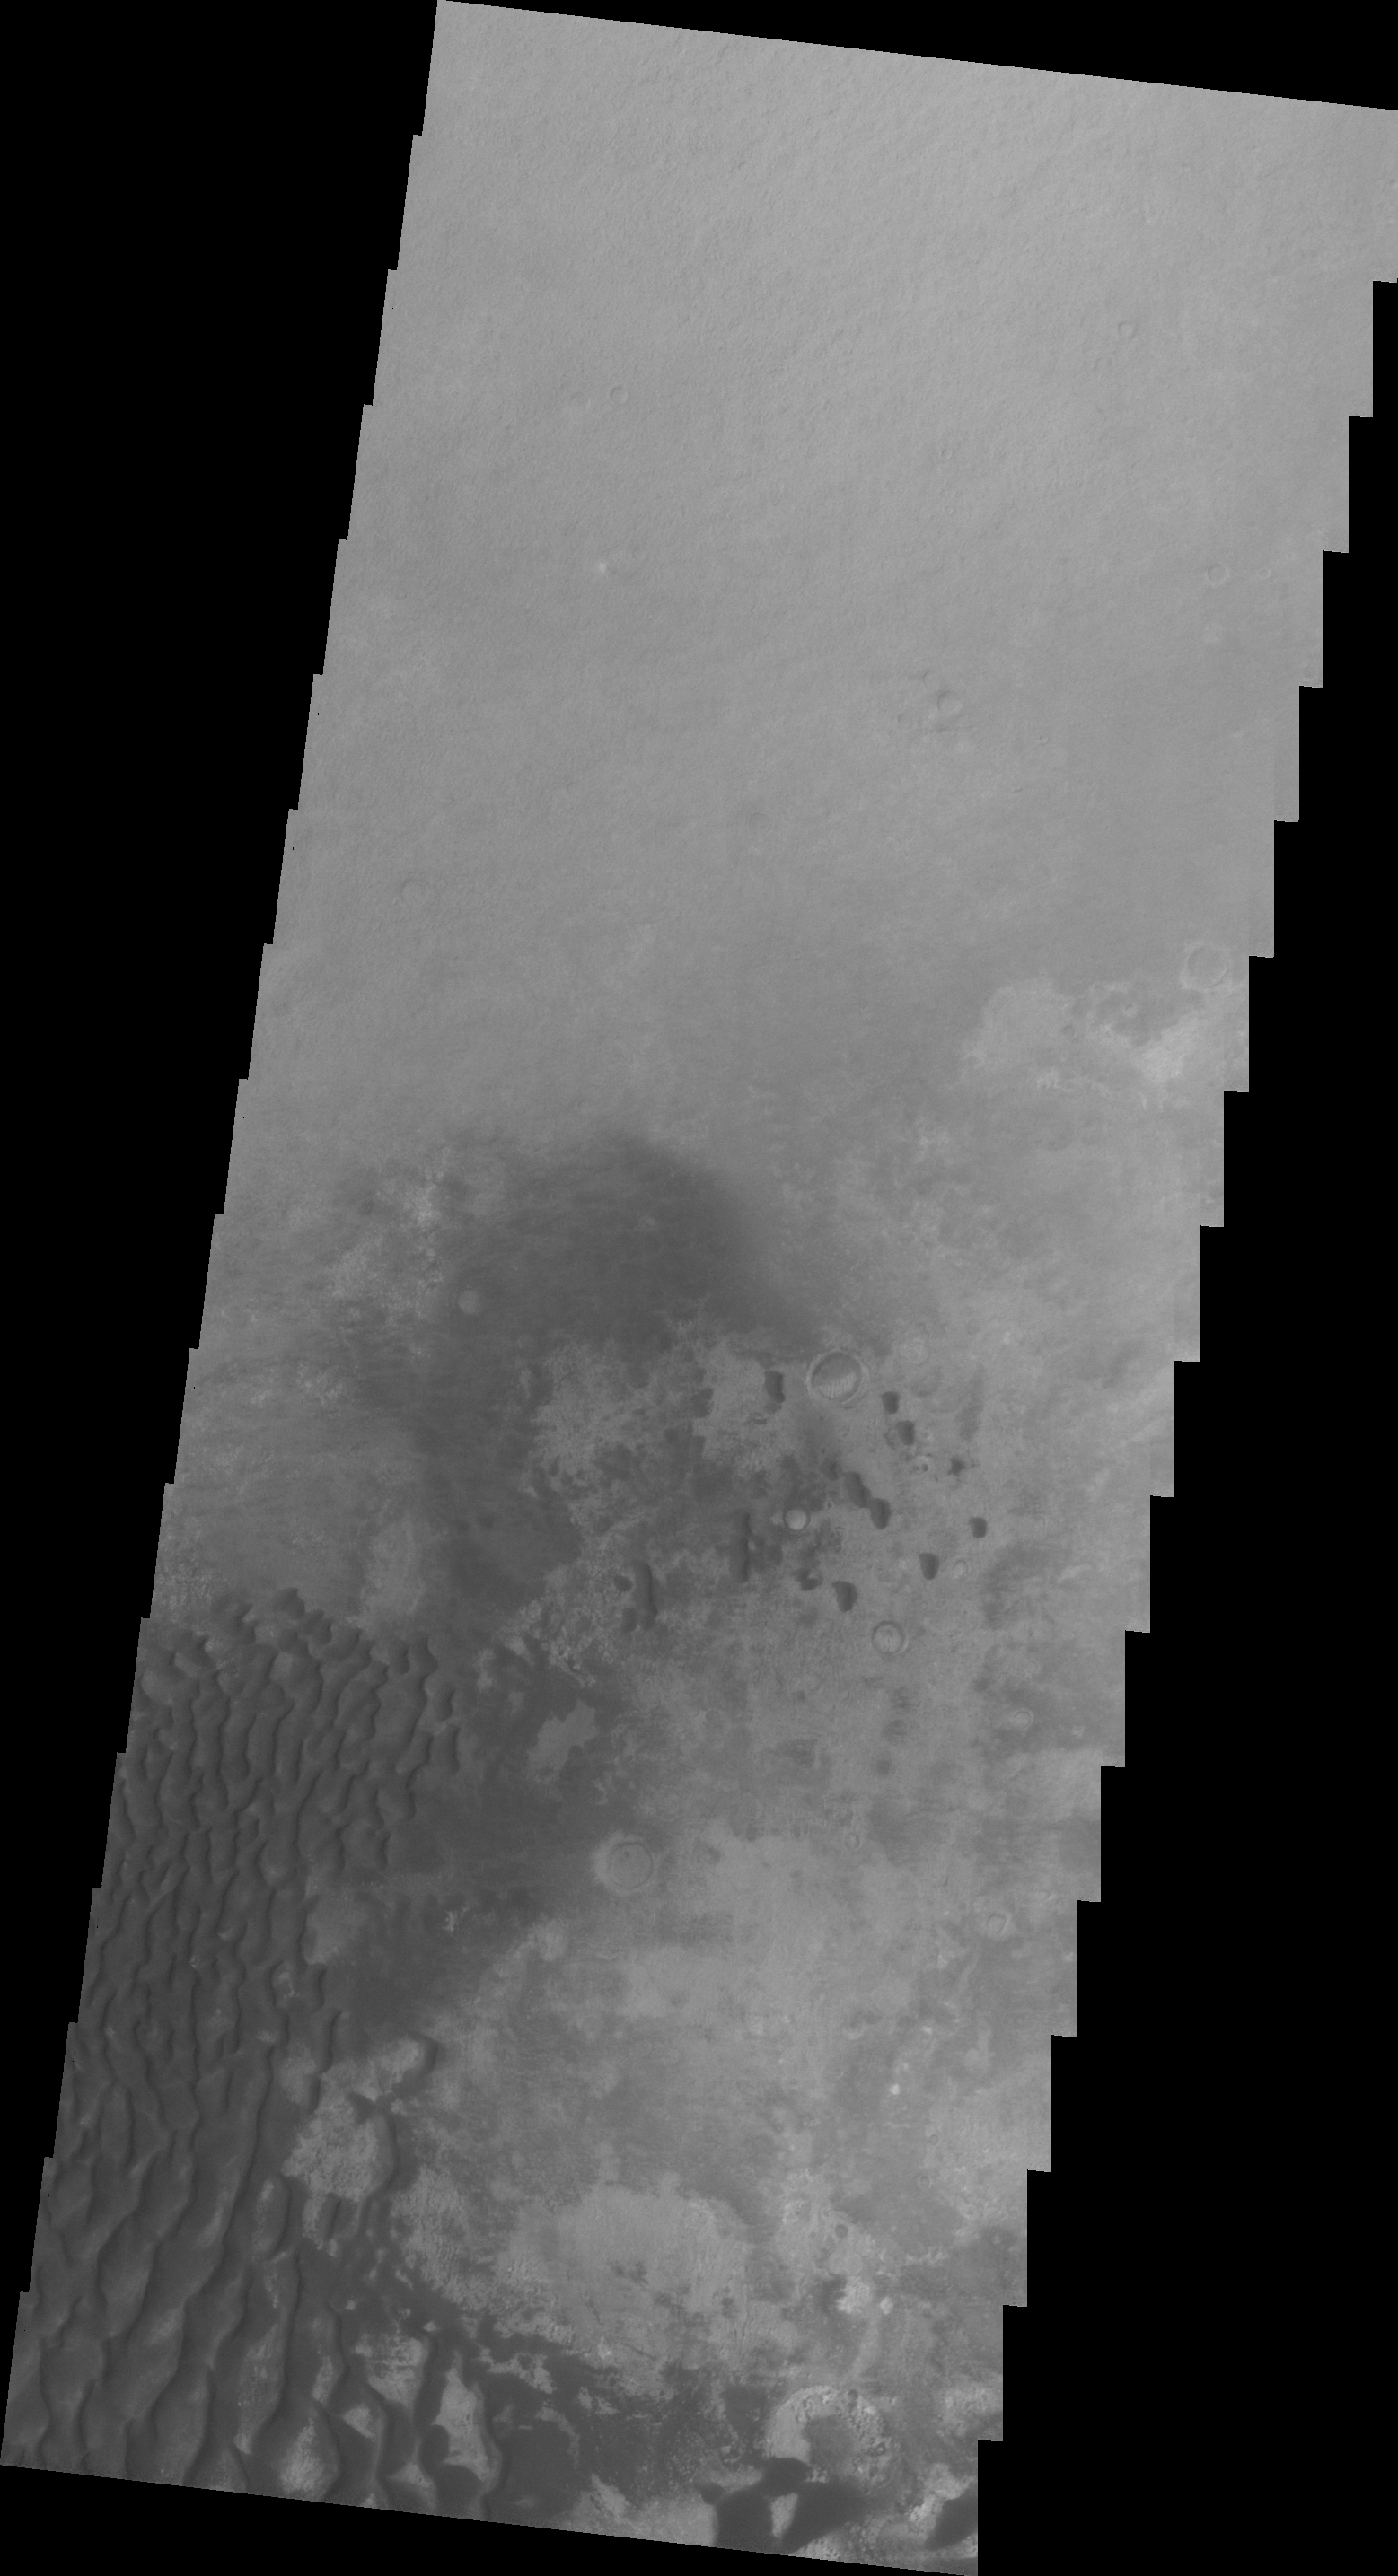

Kaiser Crater

This VIS image shows a portion of the dune field located on the floor of Kaiser Crater.

Image information: VIS instrument. Latitude -46.2N, Longitude 19.6E. 20 meter/pixel resolution.

Please see the THEMIS Data Citation Note for details on crediting THEMIS images.

Note: this THEMIS visual image has not been radiometrically nor geometrically calibrated for this preliminary release. An empirical correction has been performed to remove instrumental effects. A linear shift has been applied in the cross-track and down-track direction to approximate spacecraft and planetary motion. Fully calibrated and geometrically projected images will be released through the Planetary Data System in accordance with Project policies at a later time.

NASA’s Jet Propulsion Laboratory manages the 2001 Mars Odyssey mission for NASA’s Office of Space Science, Washington, D.C. The Thermal Emission Imaging System (THEMIS) was developed by Arizona State University, Tempe, in collaboration with Raytheon Santa Barbara Remote Sensing. The THEMIS investigation is led by Dr. Philip Christensen at Arizona State University. Lockheed Martin Astronautics, Denver, is the prime contractor for the Odyssey project, and developed and built the orbiter. Mission operations are conducted jointly from Lockheed Martin and from JPL, a division of the California Institute of Technology in Pasadena.

Credit: NASA/JPL/ASU